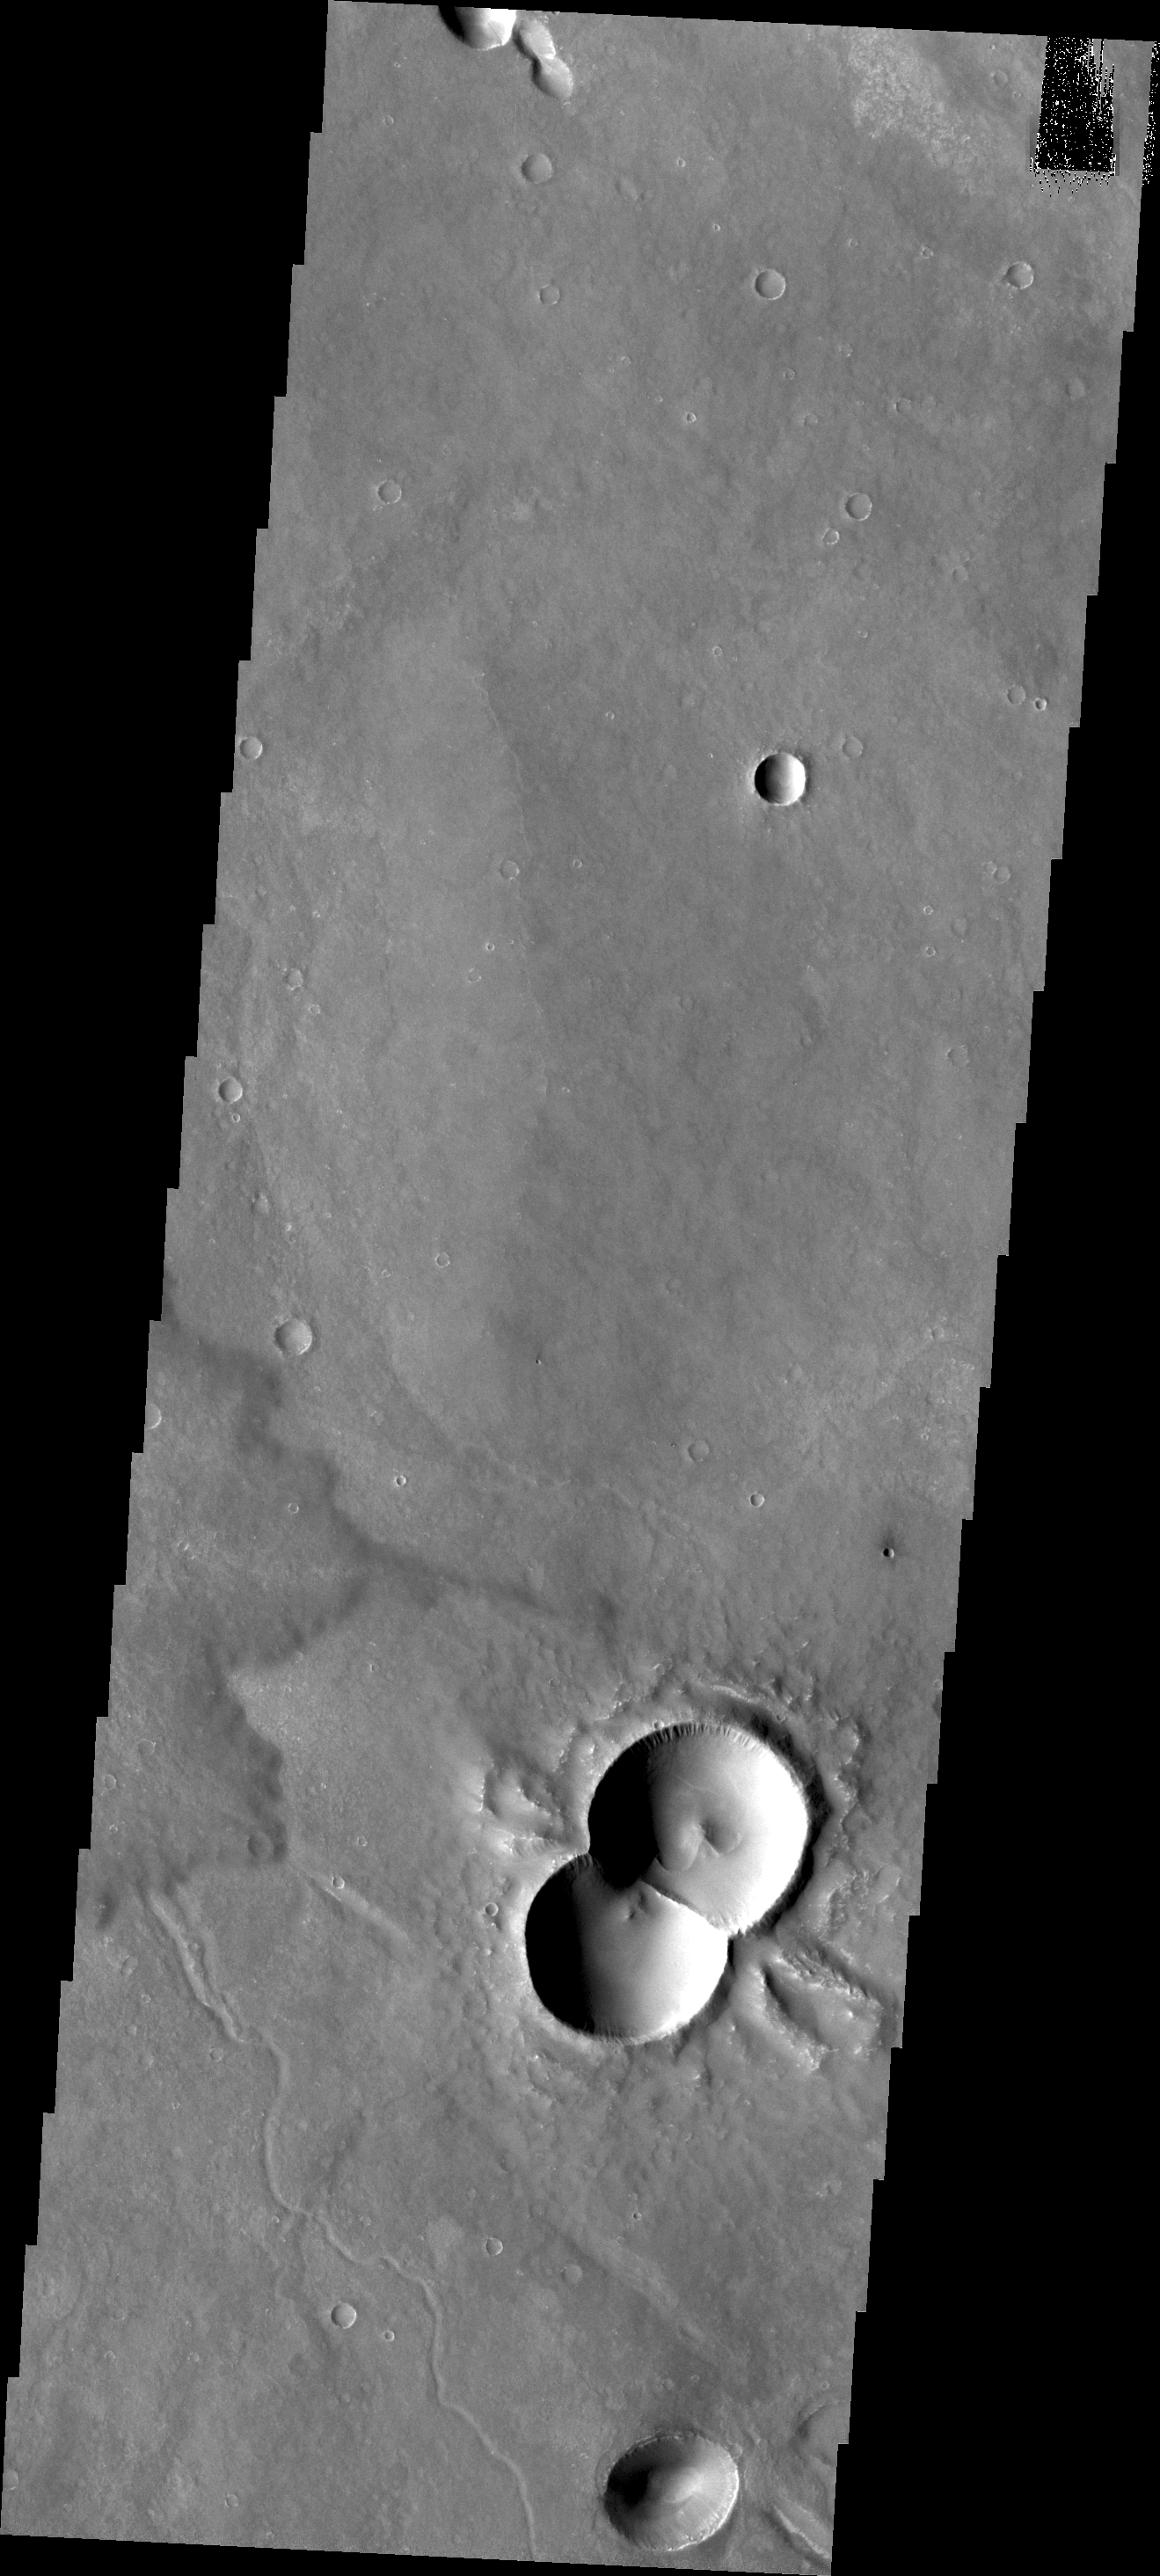

Doublet Crater

This doublet crater was formed when two meteorites impacted at the same time. The shock waves interact to form the straight central rim and the ‘wings’ of ejecta on the outside of the rims.

Credit: NASA/JPL/ASU